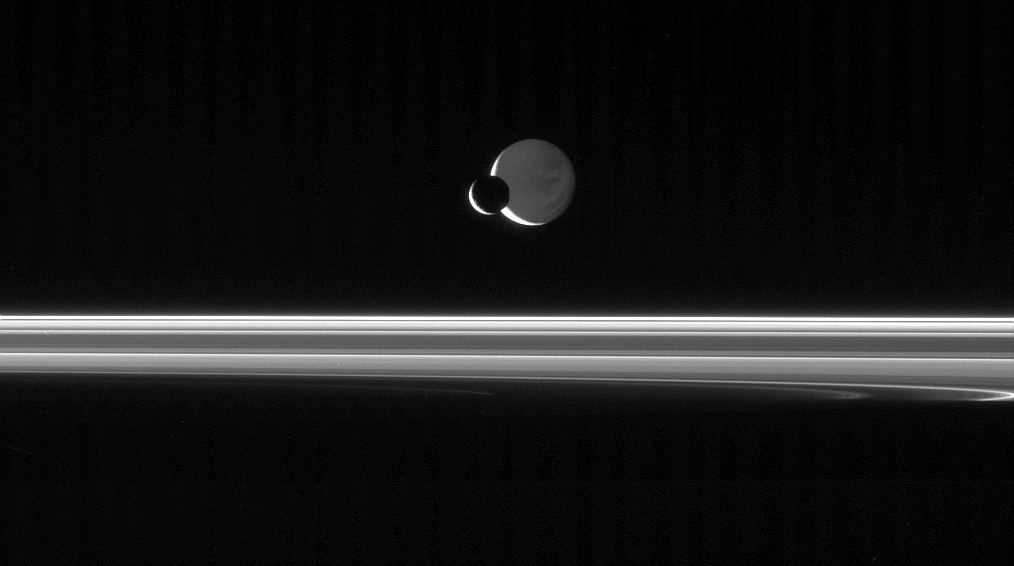

Night Lights

The Cassini spacecraft looks across the unlit ringplane as Mimas glides silently in front of Dione.

It is often difficult to tell from two-dimensional views like this where the moons are in relation to each other and Cassini. In this instance, Mimas (397 kilometers, or 247 miles across) is on the side of Saturn closest to Cassini and Dione (1,126 kilometers, or 700 miles across) is on the far side of the planet.

Dione’s night side is dimly lit by reflected light from Saturn. Much of the planet’s sunlit side would be visible from the dark terrain seen here on Dione.

Saturn’s shadow stretches across the rings at the bottom of the image.

The image was taken in visible light with the Cassini spacecraft narrow-angle camera on July 3, 2006 at a distance of approximately 1.6 million kilometers (1 million miles) from Mimas and 2.2 million kilometers (1.4 million miles) from Dione. The view was obtained at a Sun-moon-spacecraft, or phase, angle of about 146 degrees relative to both moons. Image scale is 10 kilometers (6 miles) per pixel on Mimas and 13 kilometers (8 miles) on Dione.

The Cassini-Huygens mission is a cooperative project of NASA, the European Space Agency and the Italian Space Agency. The Jet Propulsion Laboratory, a division of the California Institute of Technology in Pasadena, manages the mission for NASA’s Science Mission Directorate, Washington, D.C. The Cassini orbiter and its two onboard cameras were designed, developed and assembled at JPL. The imaging operations center is based at the Space Science Institute in Boulder, Colo.

Credit: NASA/JPL/Space Science Institute